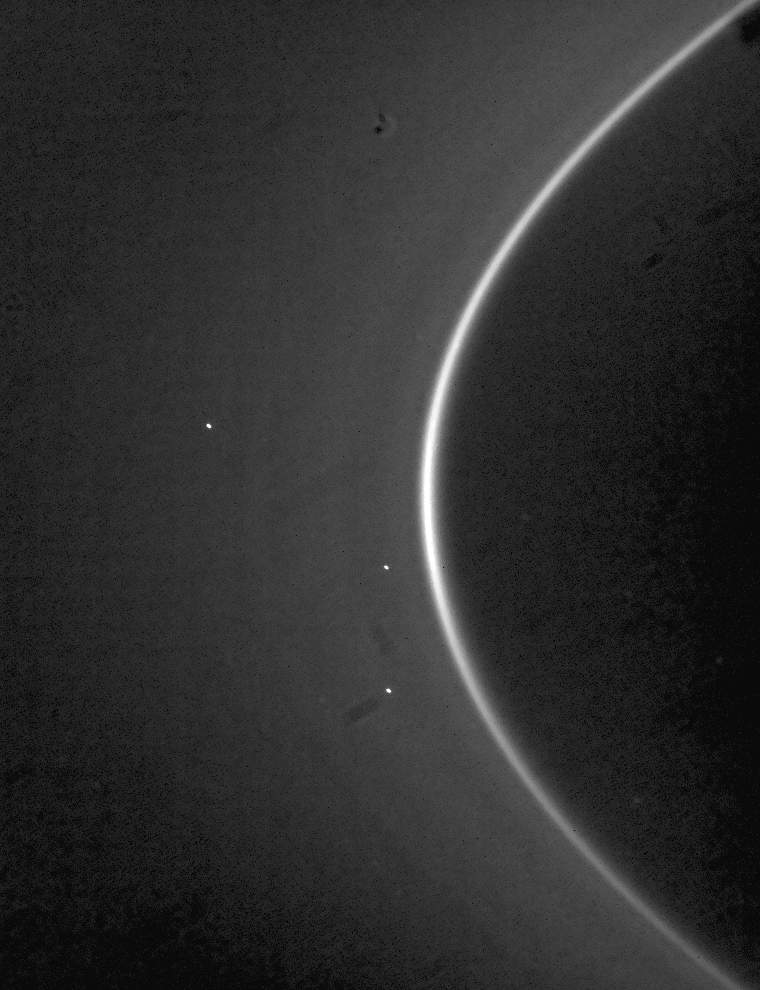

Rounding the Corner

Rounding the Corner

A movie sequence of Saturn’s G ring over a full orbital revolution captures its single bright arc on the ring’s inner edge.

The movie is composed of 70 individual narrow-angle camera images taken during a period of just over 20 hours while Cassini stared at the ring. The orbital period for particles in the center of the G ring is about 19.6 hours.

At the beginning of the sequence, the ring arc, a site of concentrated ring particles, is seen rounding the ring edge.

The arc orbits at a distance of 167,496 kilometers (104,080 miles). Itis about 250 kilometers (155 miles) wide in radius and subtends less than 60 degrees of orbital longitude. The classical position of the G ring is about 172,600 kilometers (107,250 miles) from Saturn, and the arc blends smoothly into this region. Scientists suspect that bodies trapped in this remarkably bright feature may be the source of the G ring material, driven outward from the arc by electromagnetic forces in the Saturn system.

The arc itself is likely held in place by gravitational resonances with Mimas of the type that anchor the famed arcs in Neptune’s rings. There is an obvious narrow dark gap in the G ring beyond the arc. This feature is close to yet another resonance with Mimas, but no arcs are present at this locale.

This view looks toward the unlit side of the rings from about 10 degrees above the ringplane. Imaging artifacts jitter within the scene, a result of the high phase angle and faintness of the G ring. Stars slide across the background from upper left to lower right.

The images in this movie were taken on Sept. 19 and 20 at a distance of approximately 2.1 to 2.2 million kilometers (1.3 to 1.4 million miles) from Saturn and at a Sun-G ring-spacecraft, or phase, angle that ranged from 167 to 164 degrees. Image scale is about 13 kilometers (8 miles) per pixel in the radial (outward from Saturn) direction.

The Cassini-Huygens mission is a cooperative project of NASA, the European Space Agency and the Italian Space Agency. The Jet Propulsion Laboratory, a division of the California Institute of Technology in Pasadena, manages the mission for NASA’s Science Mission Directorate, Washington, D.C. The Cassini orbiter and its two onboard cameras were designed, developed and assembled at JPL. The imaging operations center is based at the Space Science Institute in Boulder, Colo.

Credit: NASA/JPL/Space Science Institute